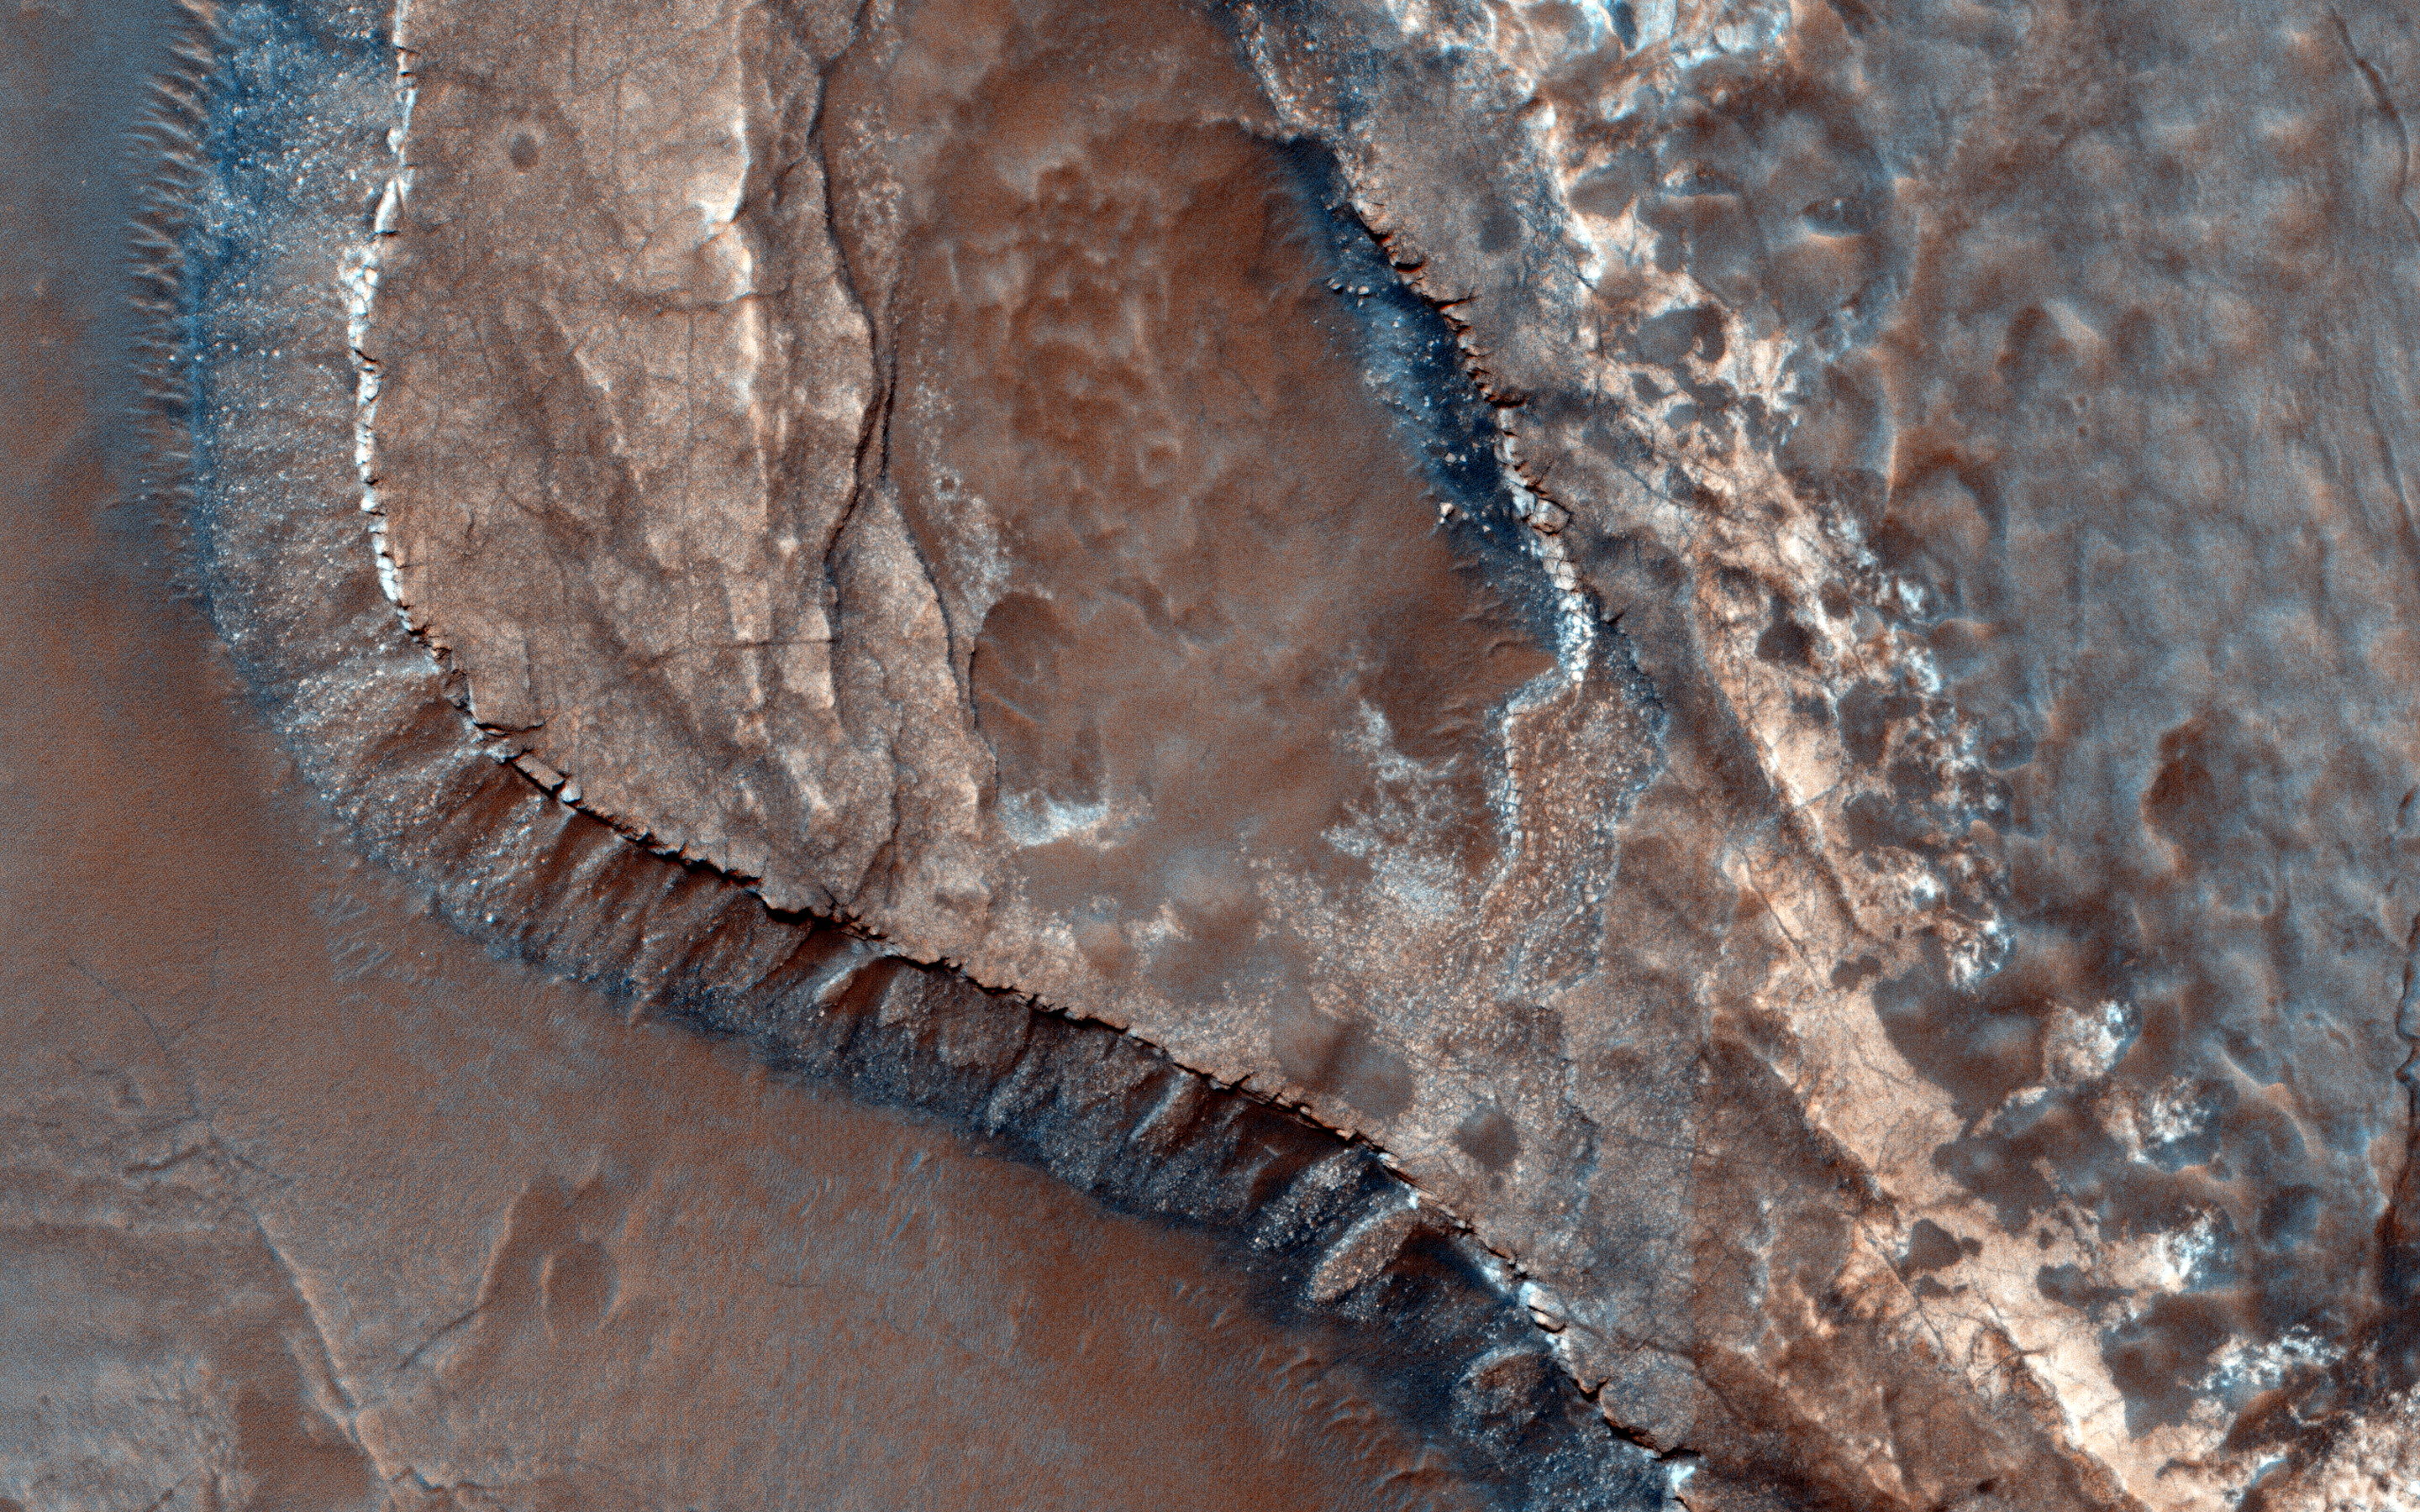

A Channel System and Patterned Ground near Hellas Basin

In this image, we explore the southwestern floor of a 50-kilometer diameter unnamed crater, about 100 kilometers northeast of Hellas Basin.

The crater’s rim is breached on both the north and south by a valley system that previously flowed across the crater floor, leaving behind an interesting array of channel patterns and deposits as it transported water and sediments into and out of the crater.

In this image, we see a portion of the channel system along the southwestern crater floor near where the valley breaches the southern rim. The darker-toned surface has a pattern similar to the texture of a basketball, and blankets the region both in the channel belt and in the basin below the cliffs. Superposed on this patterned surface are clusters of larger, circular mounds that may be related to the thawing and freezing of ice-rich sediment, which is unusual at this relatively low latitude. Extensional cracks and clusters of pits make this topography more complicated.

The southern part of this image reveals a prominent irregular scarp with light-toned layered deposits exposed along the margin beneath this textured surface. The light-toned layers look like an ancient mosaic in some areas as they are irregularly fractured and brecciated. Individual blocks and large boulders of this material are visible at full-resolution near the scarp, just about to fall and already lying on the debris slopes below the scarp. Some are brighter than the others: these may be dust-free, indicating that they have detached from the cliff more recently.

This is a stereo pair with ESP_041036_1460.

The University of Arizona, Tucson, operates HiRISE, which was built by Ball Aerospace & Technologies Corp., Boulder, Colorado. NASA’s Jet Propulsion Laboratory, a division of the California Institute of Technology in Pasadena, manages the Mars Reconnaissance Orbiter Project and Mars Science Laboratory Project for NASA’s Science Mission Directorate, Washington.

Credit: NASA/JPL-Caltech/Univ. of Arizona